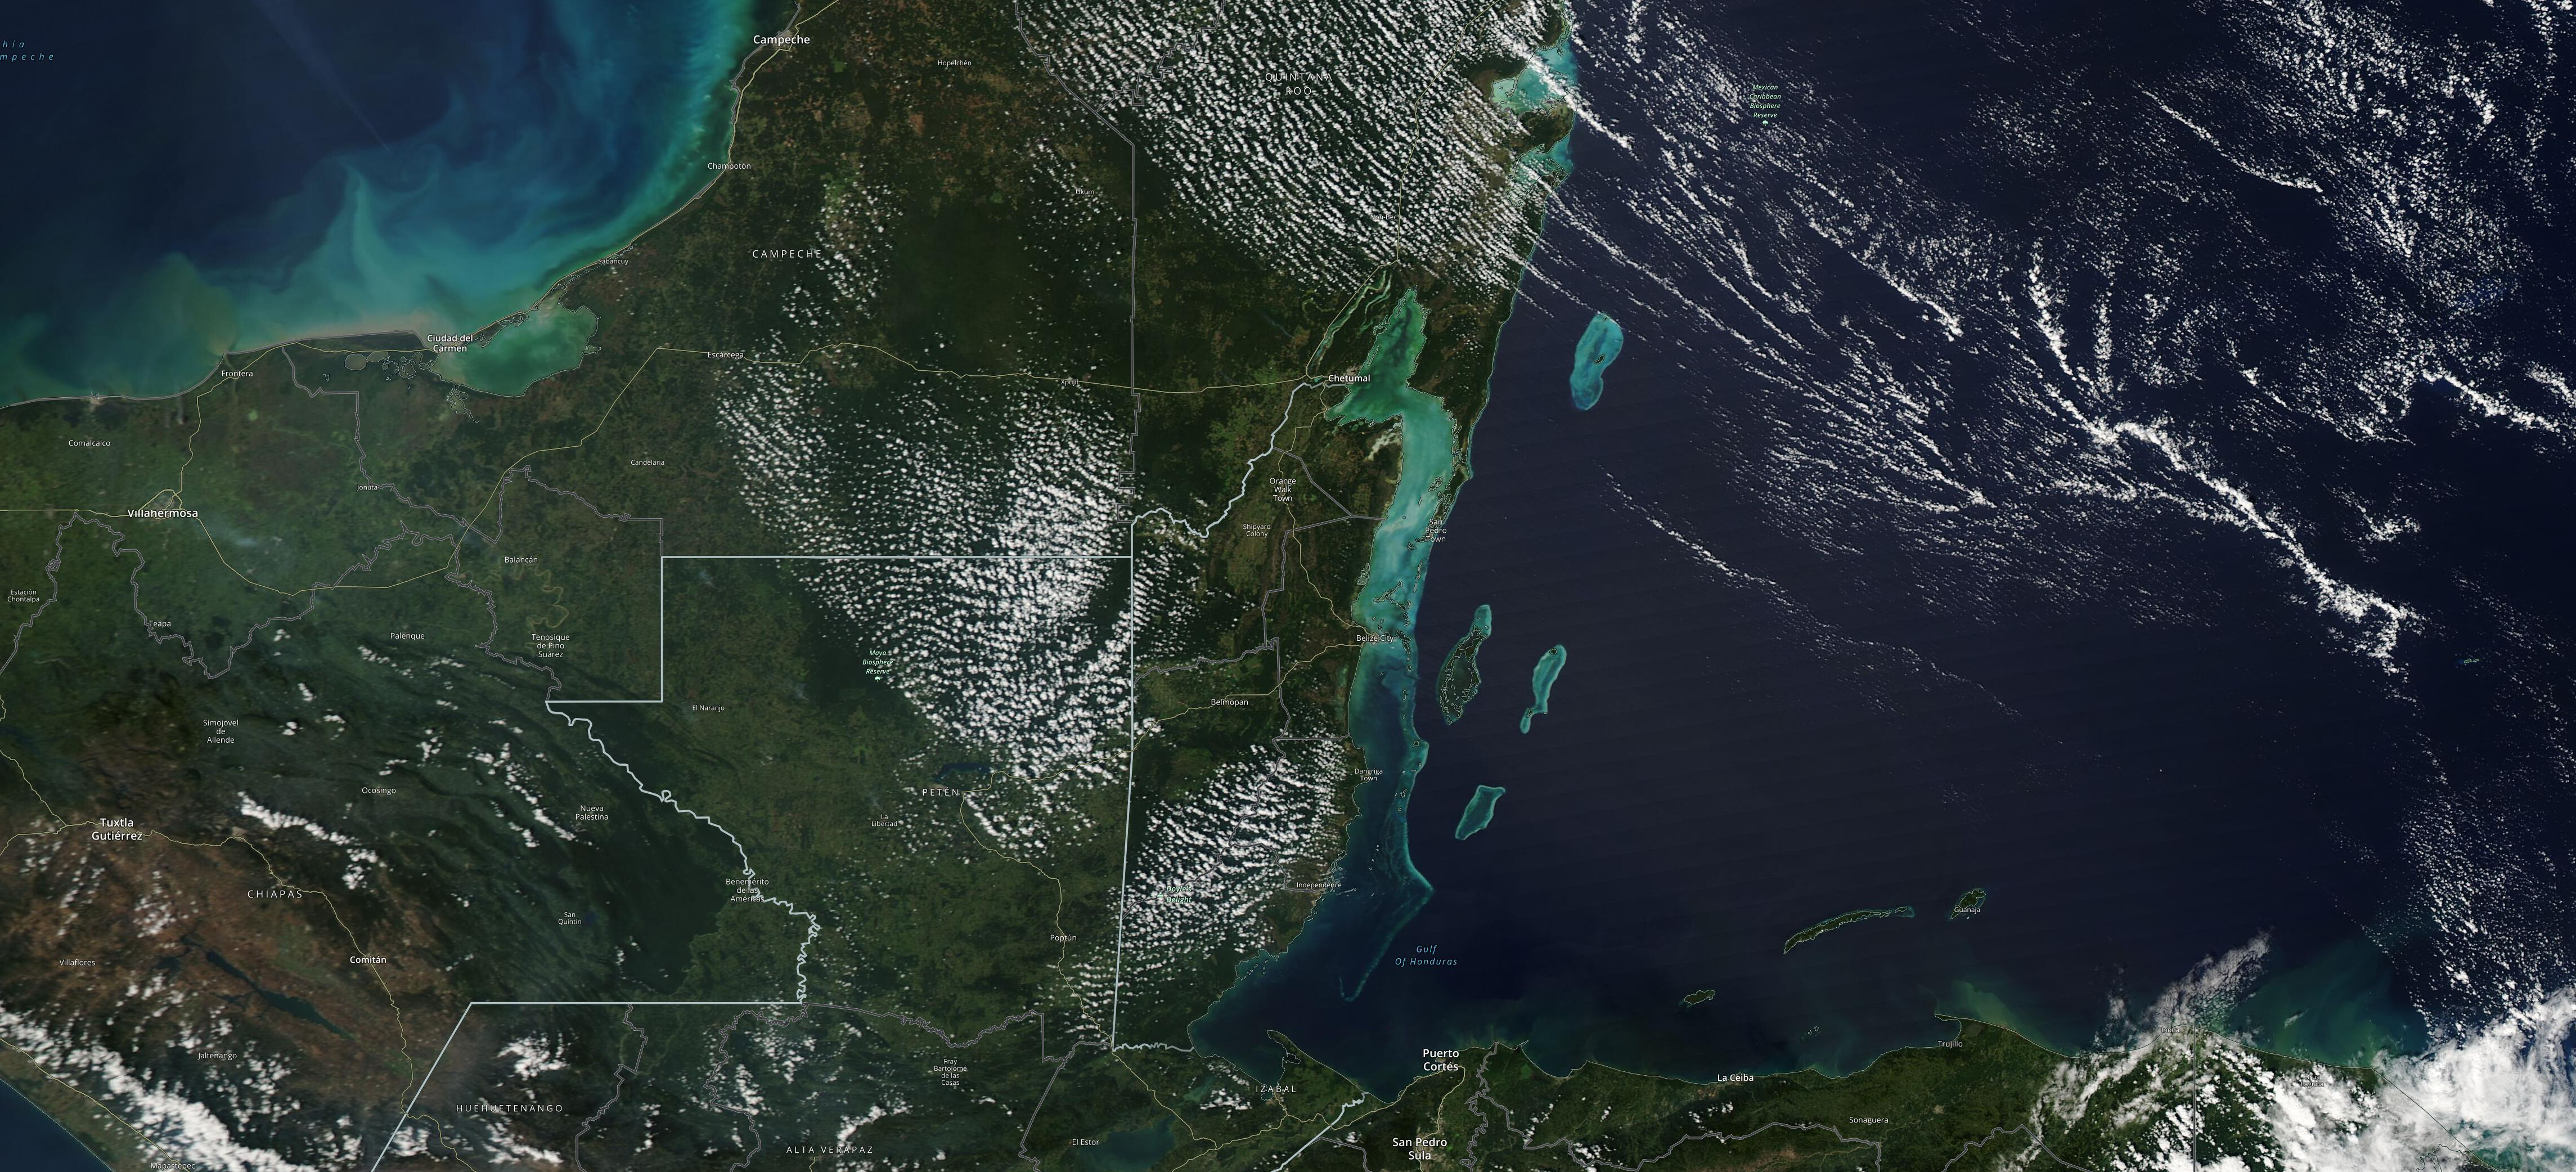

Study Uses MODIS Data to Determine Belize Coral Reef Risk

The Moderate Resolution Imaging Spectroradiometer (MODIS) instrument aboard NASA’s Aqua satellite captured this image of the Yucatán Peninsula on Feb. 3, 2022. At the center is Belize, a country whose Caribbean coast is home to the Belize Barrier Reef Reserve System, which encompasses a vibrant network of marine environments that supports thousands of animal and plant species and drives Belize’s largest industry, tourism. The barrier reef system is among about 1,200 UNESCO World Heritage sites around the world.

In a paper published in November 2022 in Frontiers in Remote Sensing, researchers used data from Aqua MODIS to rank 24 protected marine areas off the Belizean coast based on the risks coral face from murky water and rising temperatures. The research also outlined how researchers at NASA’s Jet Propulsion Laboratory in Southern California and counterparts in Belize used free, cloud-based data on Google Earth Engine in their analysis.

Analyzing imagery from 2002 to 2022, researchers developed a coral vulnerability index – a score between 2 and 12 that characterizes the risk to coral, with higher scores signifying greater risk. Their findings could help management authorities protect the reefs from human impacts such as development, overfishing, pollution, and climate change.

Credit: NASA